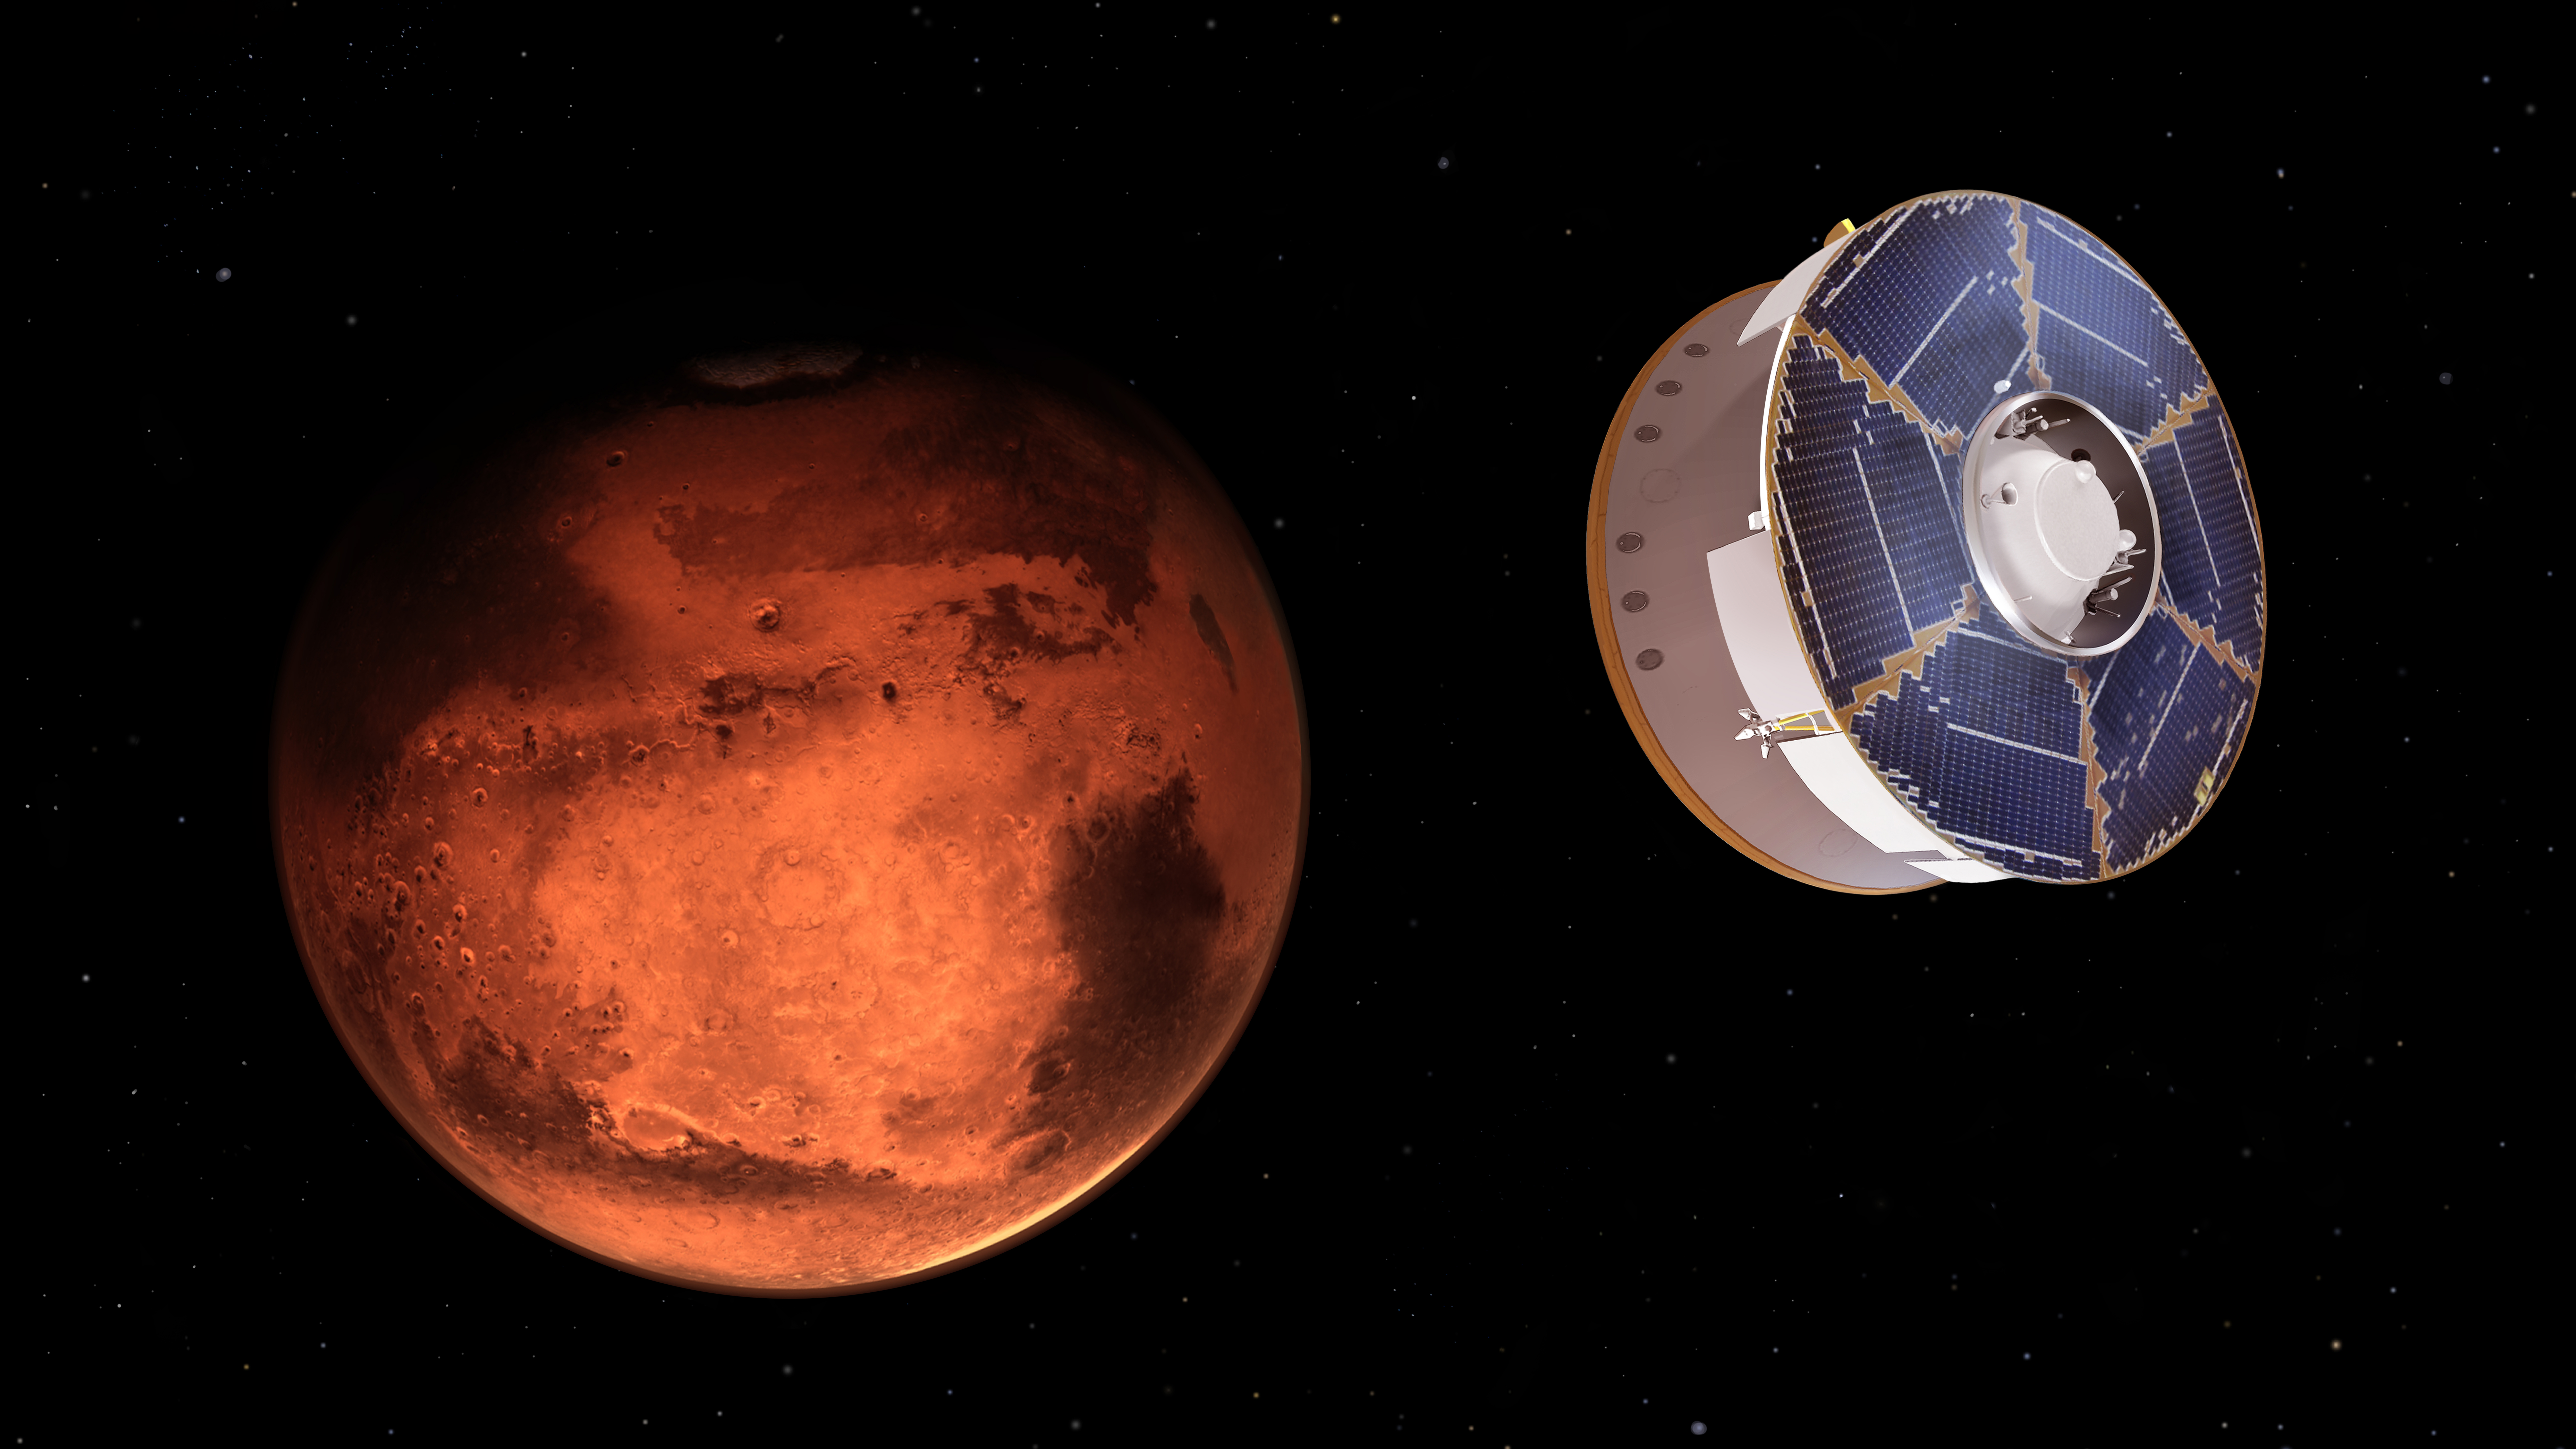

Perseverance Rover Approaches Mars (Illustration)

This illustration shows NASA’s Mars 2020 spacecraft carrying the Perseverance rover as it approaches Mars. Hundreds of critical events must execute perfectly and exactly on time for the rover to land on Mars safely on Feb. 18, 2021.

Solar panels powering the spacecraft are visible on the cruise state at the top. The cruise stage is attached to the aeroshell, which encloses the rover and descent stage.

Entry, Descent, and Landing, or “EDL,” begins when the aeroshell reaches the top of the Martian atmosphere, traveling nearly 12,500 mph (20,000 kph). It ends about seven minutes later, with Perseverance stationary on the Martian surface.

NASA’s Jet Propulsion Laboratory in Southern California built and will manage operations of the Mars 2020 Perseverance rover for NASA.

Credit: NASA/JPL-Caltech